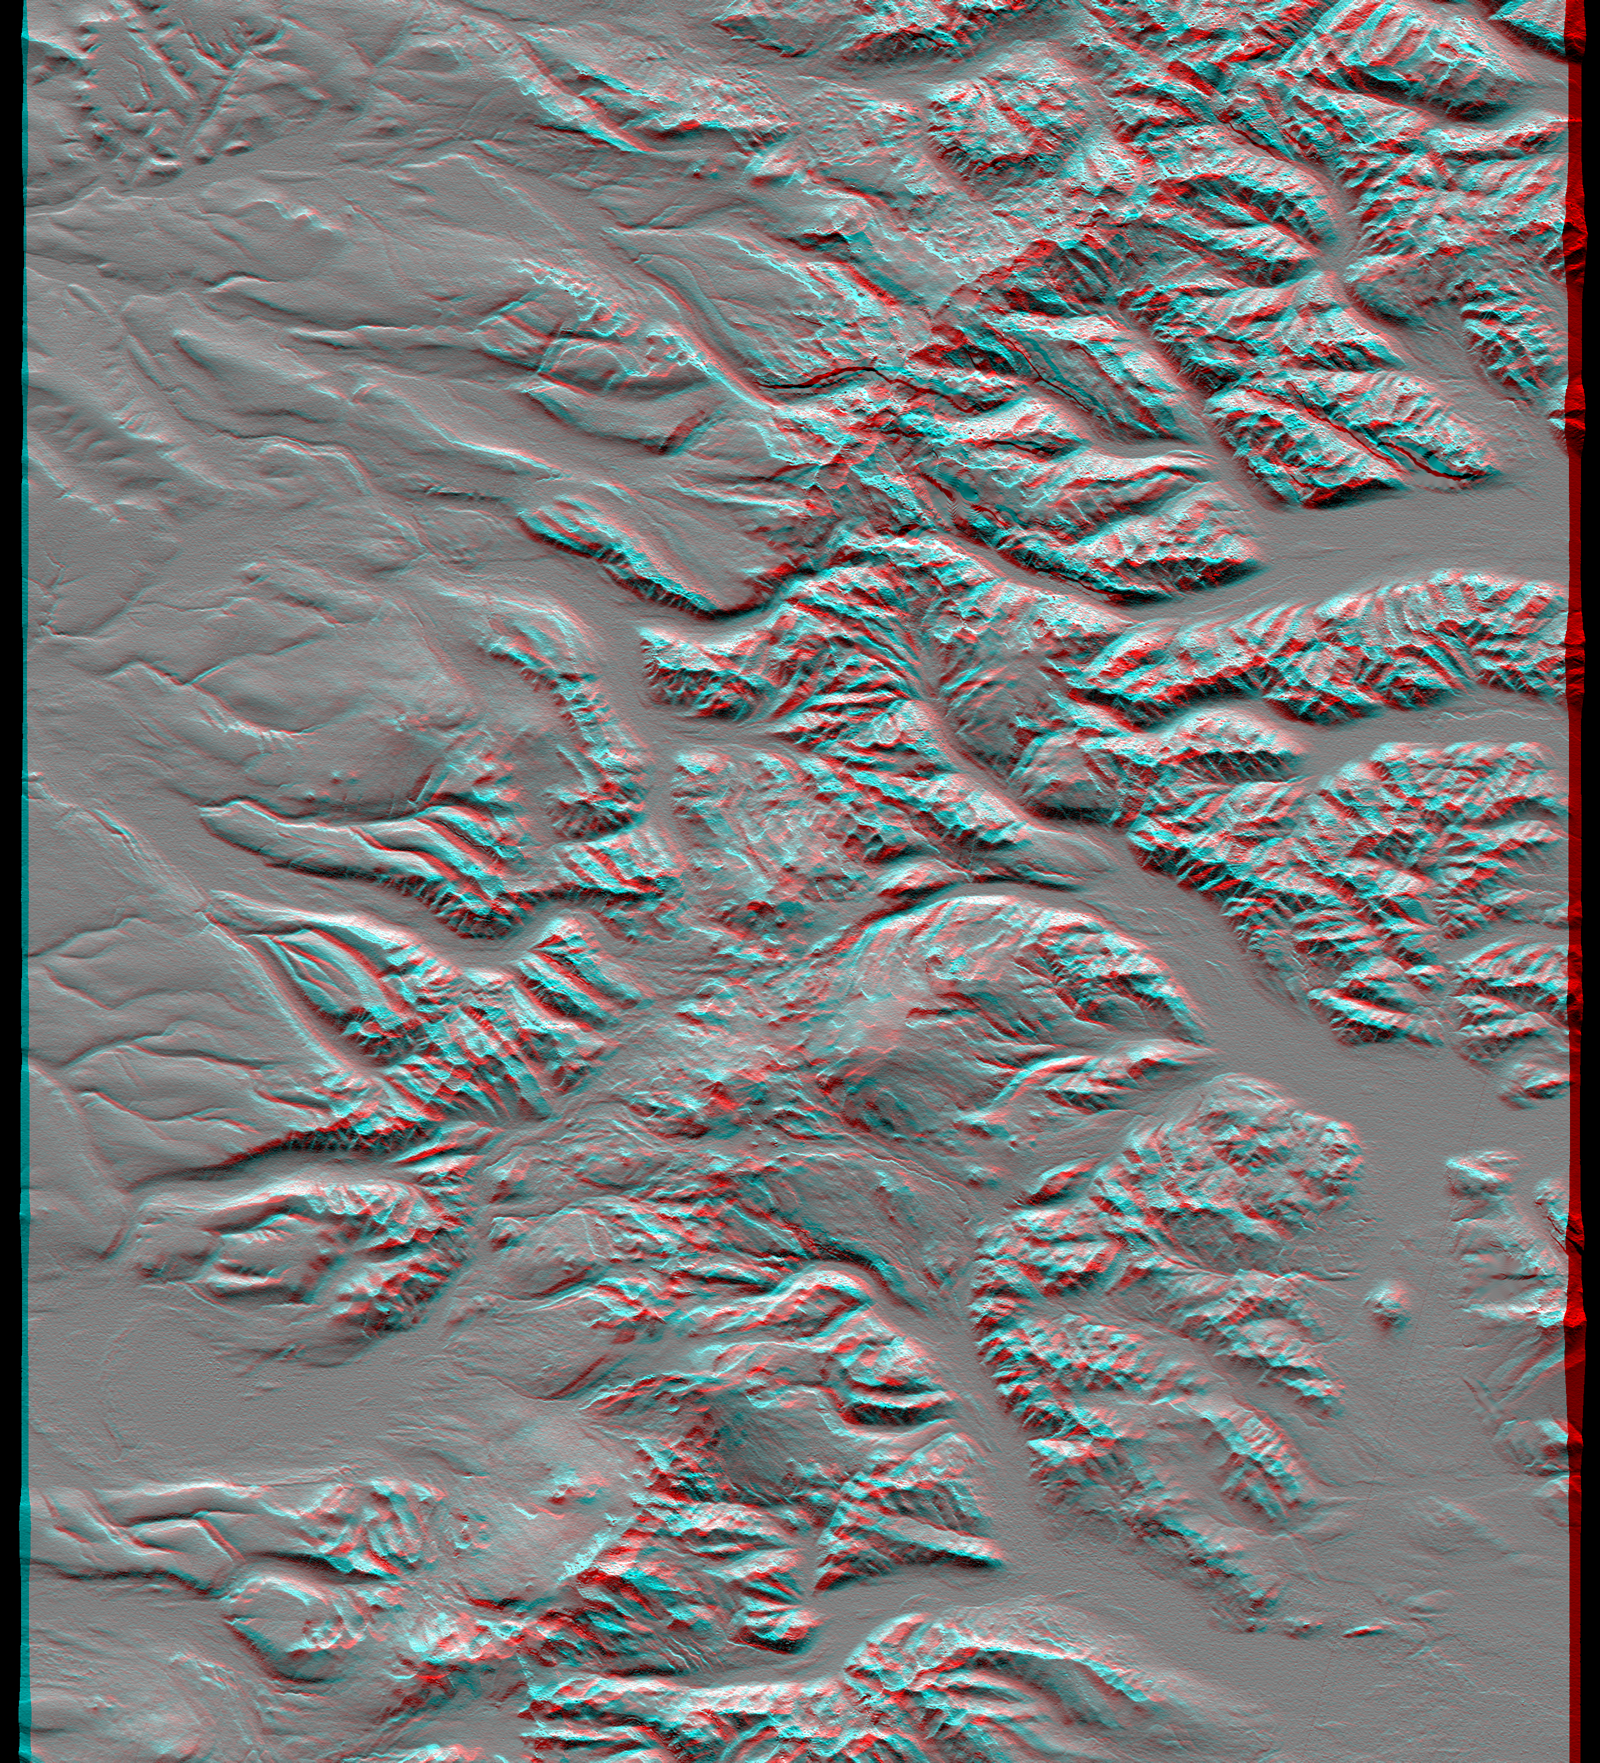

SRTM Anaglyph: Sredinnyy Khrebet, Kamchatka Peninsula, Russia

The Kamchatka Peninsula in eastern Russia is shown in this scene created from a preliminary elevation model derived from the first data collected during the Shuttle Radar Topography Mission (SRTM) on February 12, 2000. Sredinnyy Khrebet, the mountain range that makes up the spine of the peninsula, is a chain of active volcanic peaks. Pleistocene and recent glaciers have carved the broad valleys and jagged ridges that are common here. The relative youth of the volcanism is revealed by the topography as infilling and smoothing of the otherwise rugged terrain by lava, ash, and pyroclastic flows, particularly surrounding the high peaks in the south central part of the image. Elevations here range from near sea level up to 2,618 meters (8,590 feet).

This anaglyph was produced by first shading a preliminary SRTM elevation model. The stereoscopic effect was then created by generating two differing perspectives, one for each eye. When viewed through special glasses, the result is a vertically exaggerated view of Earth’s surface in its full three dimensions. Anaglyph glasses cover the left eye with a red filter and cover the right eye with a blue filter.

Elevation data used in this image was acquired by the Shuttle Radar Topography Mission (SRTM) aboard Space Shuttle Endeavour, launched on February 11, 2000. SRTM used the same radar instrument that comprised the Spaceborne Imaging Radar-C/X-Band Synthetic Aperture Radar (SIR-C/X-SAR) that flew twice on Space Shuttle Endeavour in 1994. SRTM was designed to collect three-dimensional measurements of Earth’s surface. To collect the 3-D data, engineers added a 60-meter-long (200-foot) mast, installed additional C-band and X-band antennas, and improved tracking and navigation devices. The mission is a cooperative project between the National Aeronautics and Space Administration (NASA), the National Imagery and Mapping Agency (NIMA) of the U.S. Department of Defense, and the German and Italian space agencies. It is managed by NASA’s Jet Propulsion Laboratory, Pasadena, CA, for NASA’s Earth Science Enterprise, Washington, DC.

Size: 93.0 x 105.7 kilometers ( 57.7 x 65.6 miles)
Location: 58.3 deg. North lat., 160.9 deg. East lon.
Orientation: North toward the top
Image Data: Shaded SRTM elevation model
Date Acquired: February 12, 2000

Credit: NASA/JPL/NIMA